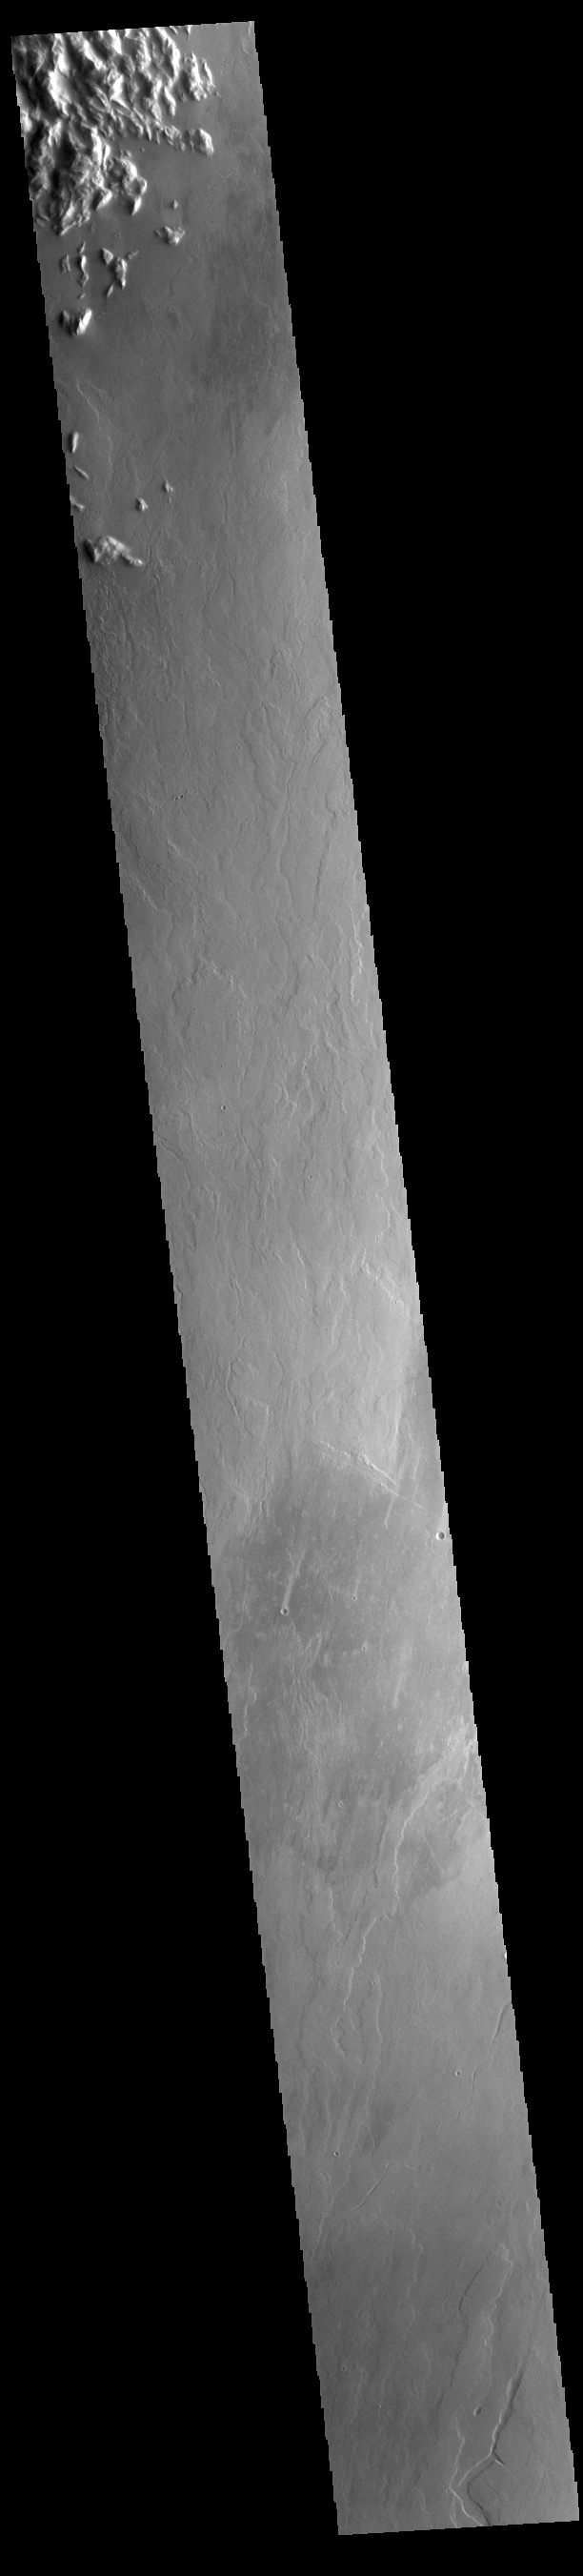

Olympus Mons Flows

Today’s VIS image is located east of Olympus Mons. The majority of the image is comprised of volcanic flows.

Credit: NASA/JPL-Caltech/ASU